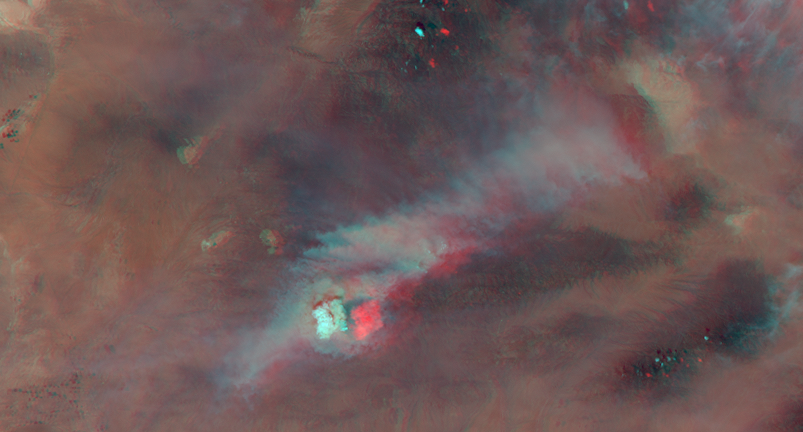

Pyrocumulus Clouds Tower Over Silver Fire in New Mexico

Severe to extreme drought conditions in the Western U.S. have led to a number of large and destructive wildfires in Colorado and New Mexico. The Silver Fire, burning about 30 miles (47 kilometers) east of Silver City, N.M. was ignited by lightning on June 7, 2013, near the historic mining town of Kingston, N.M. At present, the fire continues to grow and has already burned nearly 33 square miles (87 square kilometers or 21,400 acres). Over 500 personnel are working on the fire, which remains uncontained due to the rugged terrain of the Gila National Forest.

The Multi-angle Imaging SpectroRadiometer (MISR) instrument on NASA’s Terra satellite passed over the wildfire at 12:09 p.m. MDT (11:09 p.m. PDT) on June 12, 2013. By combining information from different MISR cameras, scientists have produced a stereo anaglyph of the smoke plume associated with the Silver Fire. The image is best viewed with standard “red/blue” 3-D glasses with the red lens over the left eye. The image is oriented with north to the right. The large white object that appears much higher than the surrounding smoke is a pyrocumulus cloud, which is caused by the intense heating of air by the wildfire, resulting in rapid upward motion of the air until it reaches a level in the atmosphere where condensation can occur.

In this case, MISR stereo retrievals indicate that the pyrocumulus cloud towers over the fire at an altitude of about 7 miles (11 kilometers) above the ground and about 3 miles (4.5 kilometers) above the smoke plume, which can seen extending toward the upper right of the image at an altitude of about 4 miles (5.5 kilometers). The fire is being driven by winds retrieved from MISR observations averaging 26 mph (11.7 meters per second). Weather station observations from Kingston, N.M. at the time of the satellite overpass report a temperature of 95 degrees Fahrenheit (35 degrees Celsius) and with a relative humidity of only 6 percent.

The image extends from about 34.1 to 32.1 degrees north and 108.8 to 107.2 degrees west, covering about 139 miles (223 kilometers) in the north-south direction and 94 miles (151 kilometers) in the east-west direction. The images are a portion of the data acquired during Terra orbit 71726 from blocks 64 to 65 within World Reference System-2 path 35.

MISR was built and is managed by NASA’s Jet Propulsion Laboratory, Pasadena, Calif., for NASA’s Science Mission Directorate, Washington, D.C. The Terra satellite is managed by NASA’s Goddard Space Flight Center, Greenbelt, Md. The MISR data were obtained from the NASA Langley Research Center Atmospheric Science Data Center. JPL is a division of the California Institute of Technology.

Credit: NASA/GSFC/LaRC/JPL, MISR Team